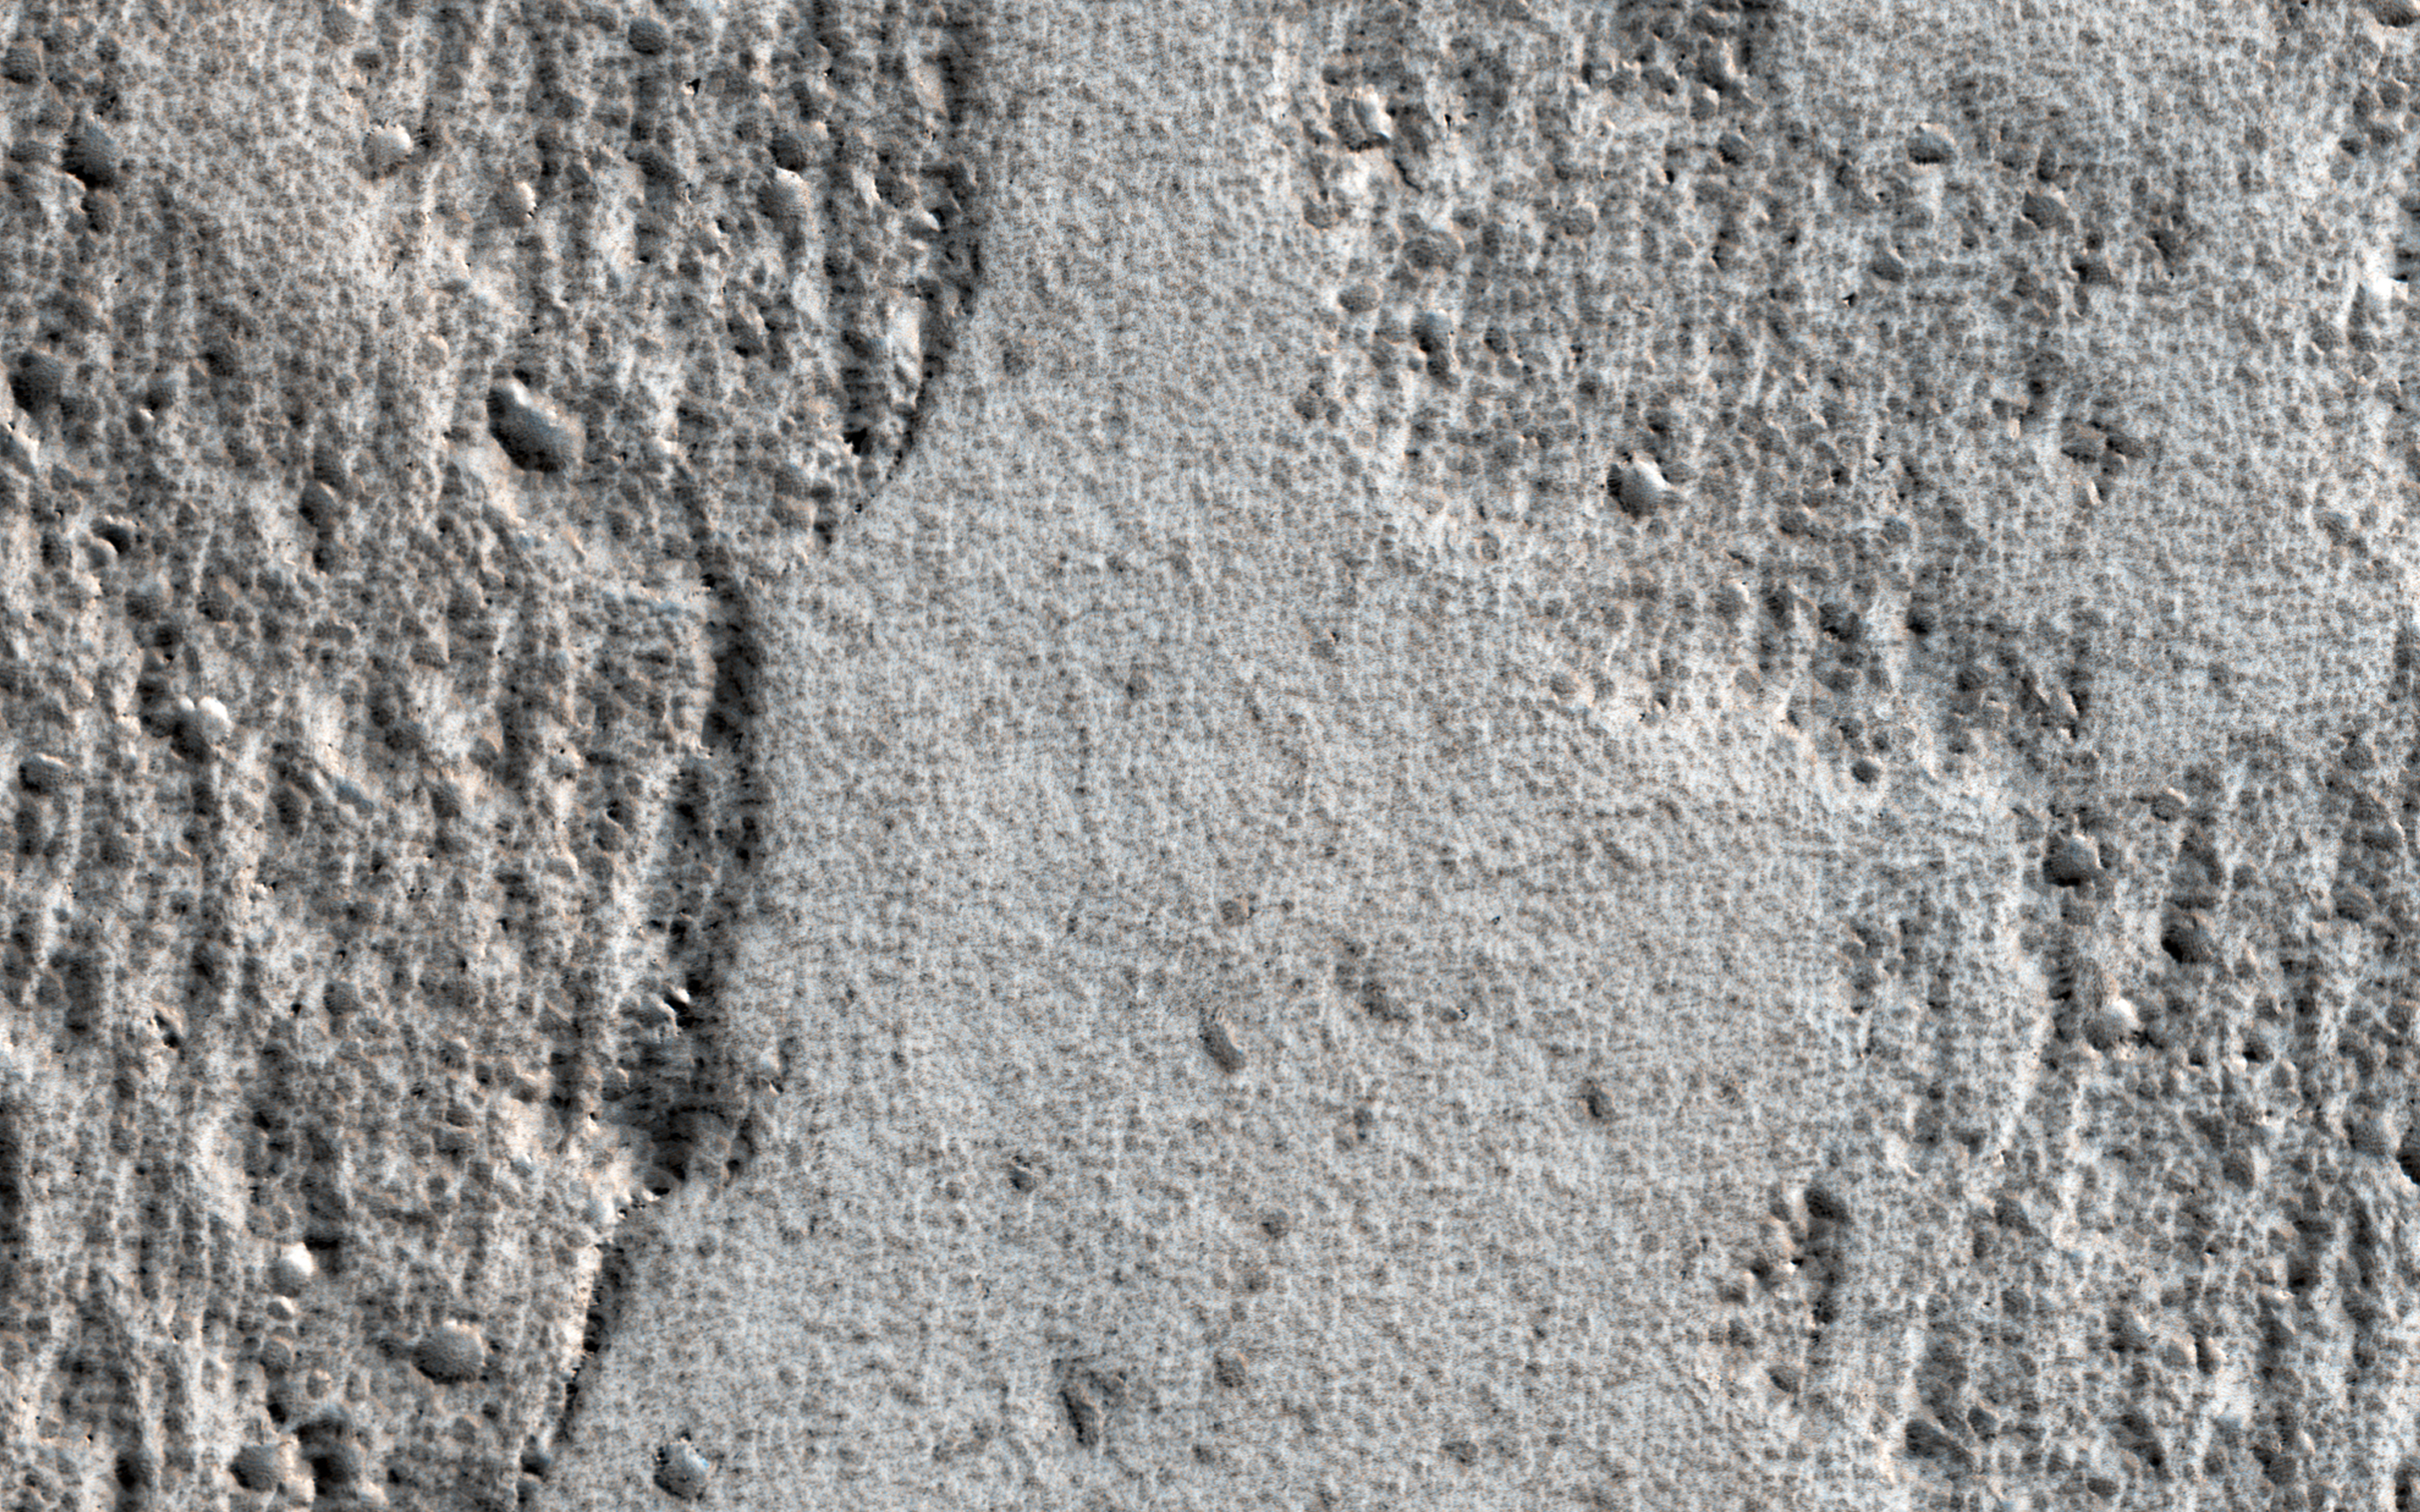

Obstacles and Wakes in Lava

Amazonis Planitia is a broad plain on Mars, covered with ancient lava. This image shows an interesting feature of an old lava flow.

When it was mostly liquid, the lava had a crust of cooled debris floating on the surface. Here, the crust just barely scraped over some hills. The flow was able to make it past the hills, but the rubble crust was caught and piled up, forming thick masses of debris.

Downstream from the hills, there was no crust left and the lava formed a smoother, fresh surface. Observations like this tell us about the scale of the lava flow (which must have been a huge sheet) and also which direction it was moving at the time when the crust interacted with the hills.

The map is projected here at a scale of 50 centimeters (19.7 inches) per pixel. [The original image scale is 59.0 centimeters (23.2 inches) per pixel (with 2 x 2 binning); objects on the order of 177 centimeters (69.7 inches) across are resolved.] North is up.

The University of Arizona, Tucson, operates HiRISE, which was built by Ball Aerospace & Technologies Corp., Boulder, Colo. NASA’s Jet Propulsion Laboratory, a division of Caltech in Pasadena, California, manages the Mars Reconnaissance Orbiter Project for NASA’s Science Mission Directorate, Washington.

Credit: NASA/JPL-Caltech/Univ. of Arizona